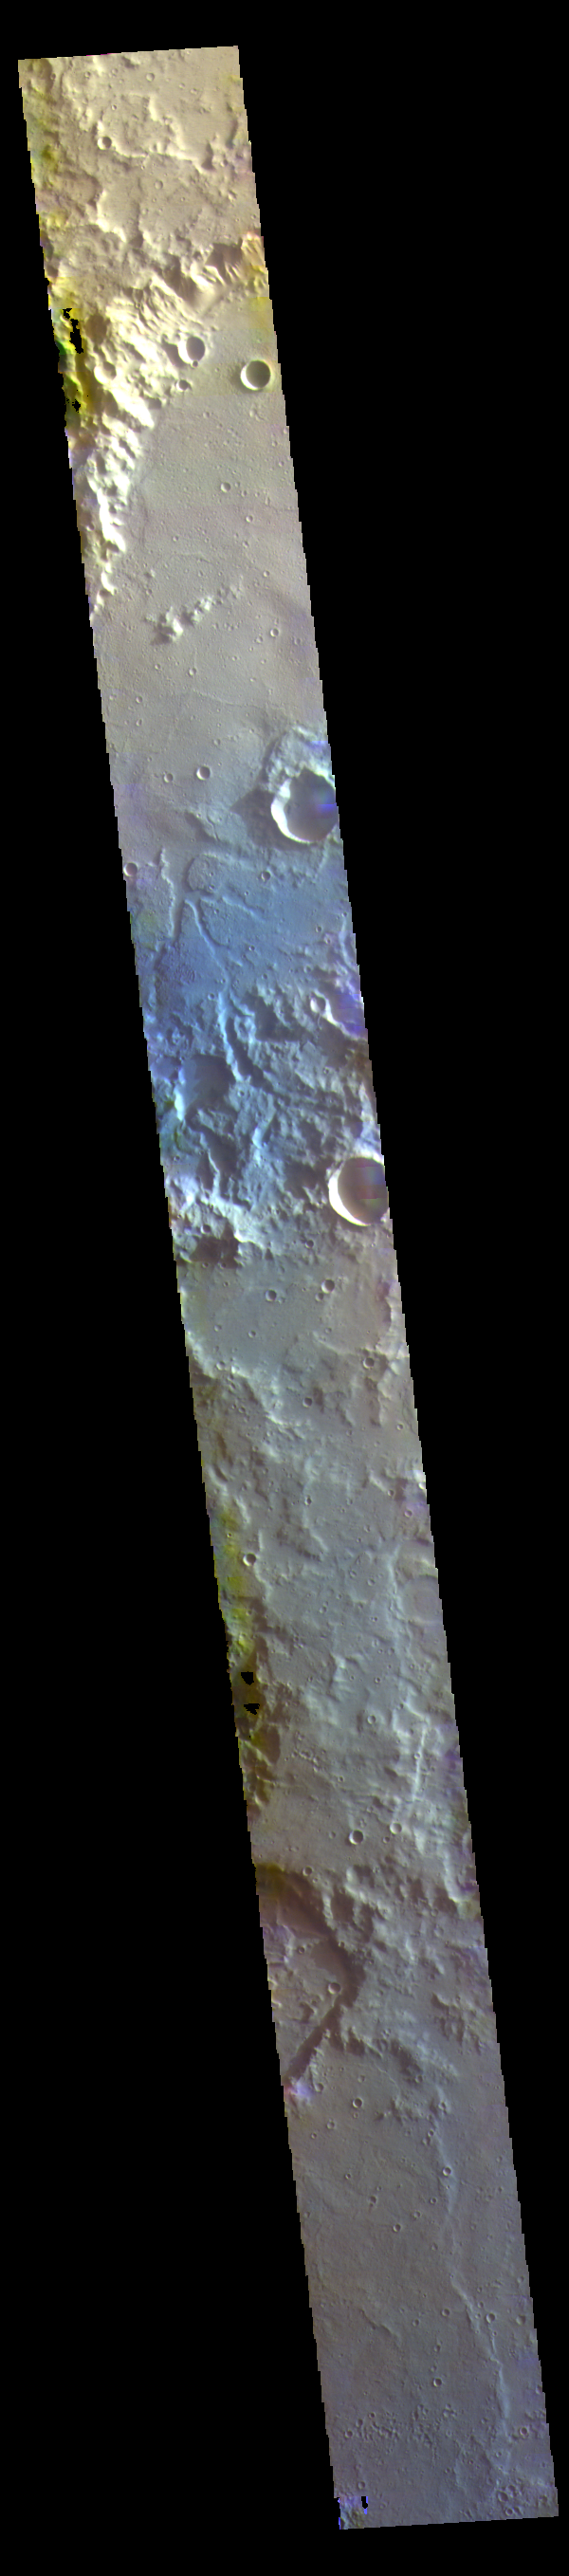

Terra Cimmeria Craters – False Color

The THEMIS VIS camera contains 5 filters. The data from different filters can be combined in multiple ways to create a false color image. These false color images may reveal subtle variations of the surface not easily identified in a single band image. Today’s false color image shows several craters located in Terra Cimmeria.

Credit: NASA/JPL-Caltech/ASU